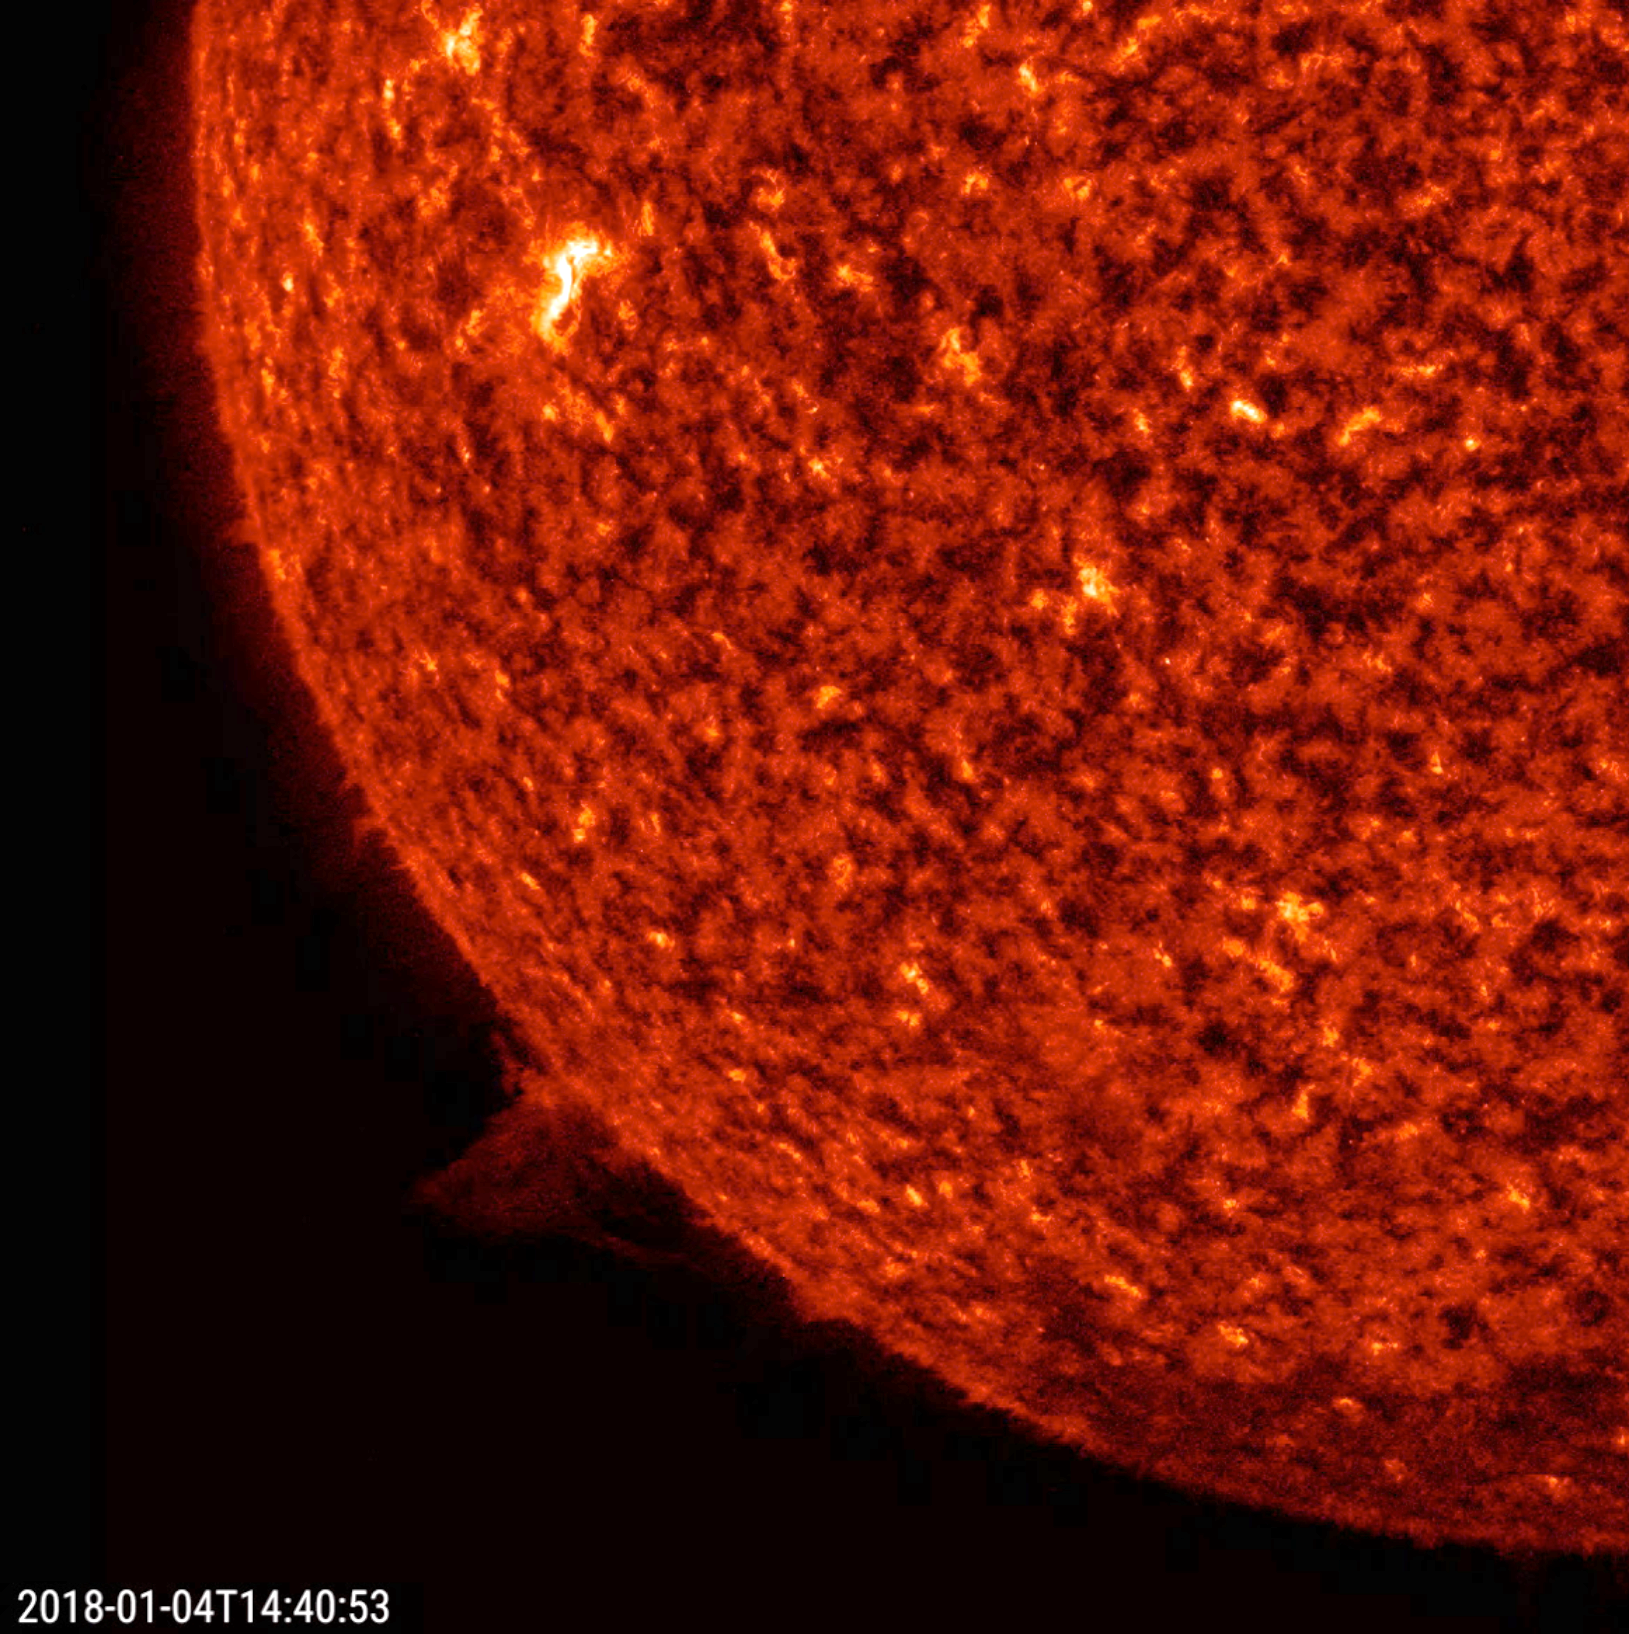

Small Twisting Prominence

A small prominence rose up above the sun, appeared to twist around for several hours, and then began to send some streams of plasma back into the sun (Jan. 3-4, 2018). The action, observed in a wavelength of extreme ultraviolet light, lasted just about one day. Prominences like this one are quite common. In fact, there were several over the past few days. For a sense of scale, the prominence reached up more than several times the size of Earth.

Movies
PIA22198_Small_prom_twist_big.mp4
PIA22198_Small_prom_twist_sm.mp4

SDO is managed by NASA’s Goddard Space Flight Center, Greenbelt, Maryland, for NASA’s Science Mission Directorate, Washington. Its Atmosphere Imaging Assembly was built by the Lockheed Martin Solar Astrophysics Laboratory (LMSAL), Palo Alto, California.

Credit: NASA/GSFC/Solar Dynamics Observatory